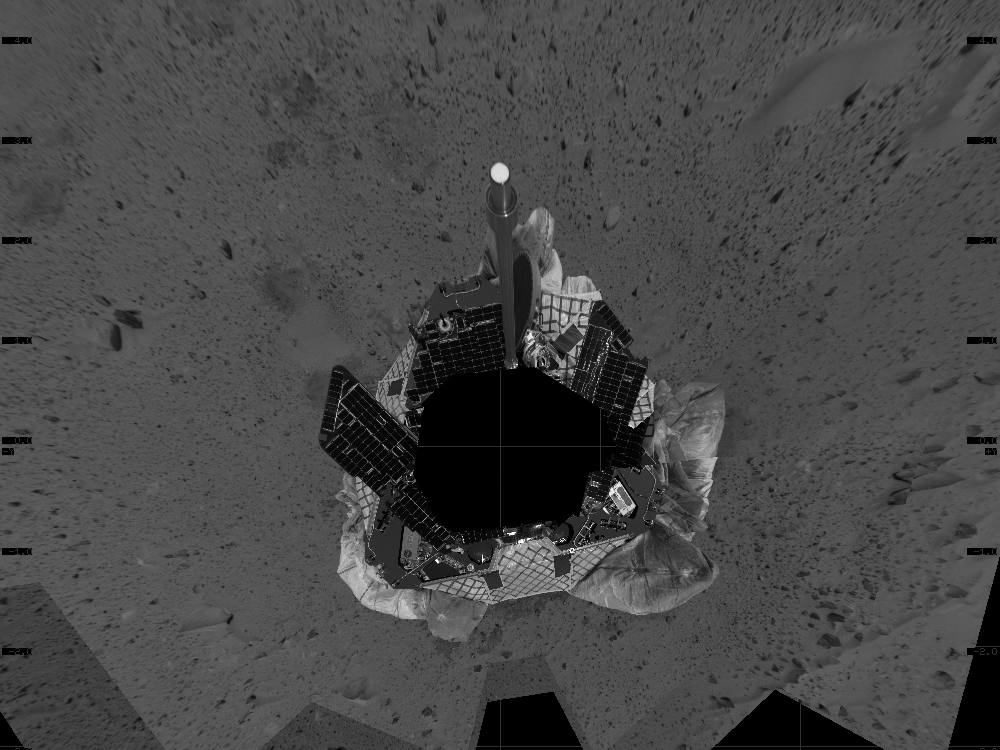

“Bird’s Eye” View of Egress

This mosaic image taken by the navigation camera on the Mars Exploration Rover Spirit represents an overhead view of the rover as it prepares to roll off the lander and onto the martian surface. The yellow arrow illustrates the direction the rover may take to roll safely off the lander. The rover was originally positioned to roll straight forward off the lander (south side of image). However, an airbag is blocking its path. To take this northeastern route, the rover must back up and perform what is likened to a 3-point turn in a cramped parking lot.

Credit: NASA/JPL